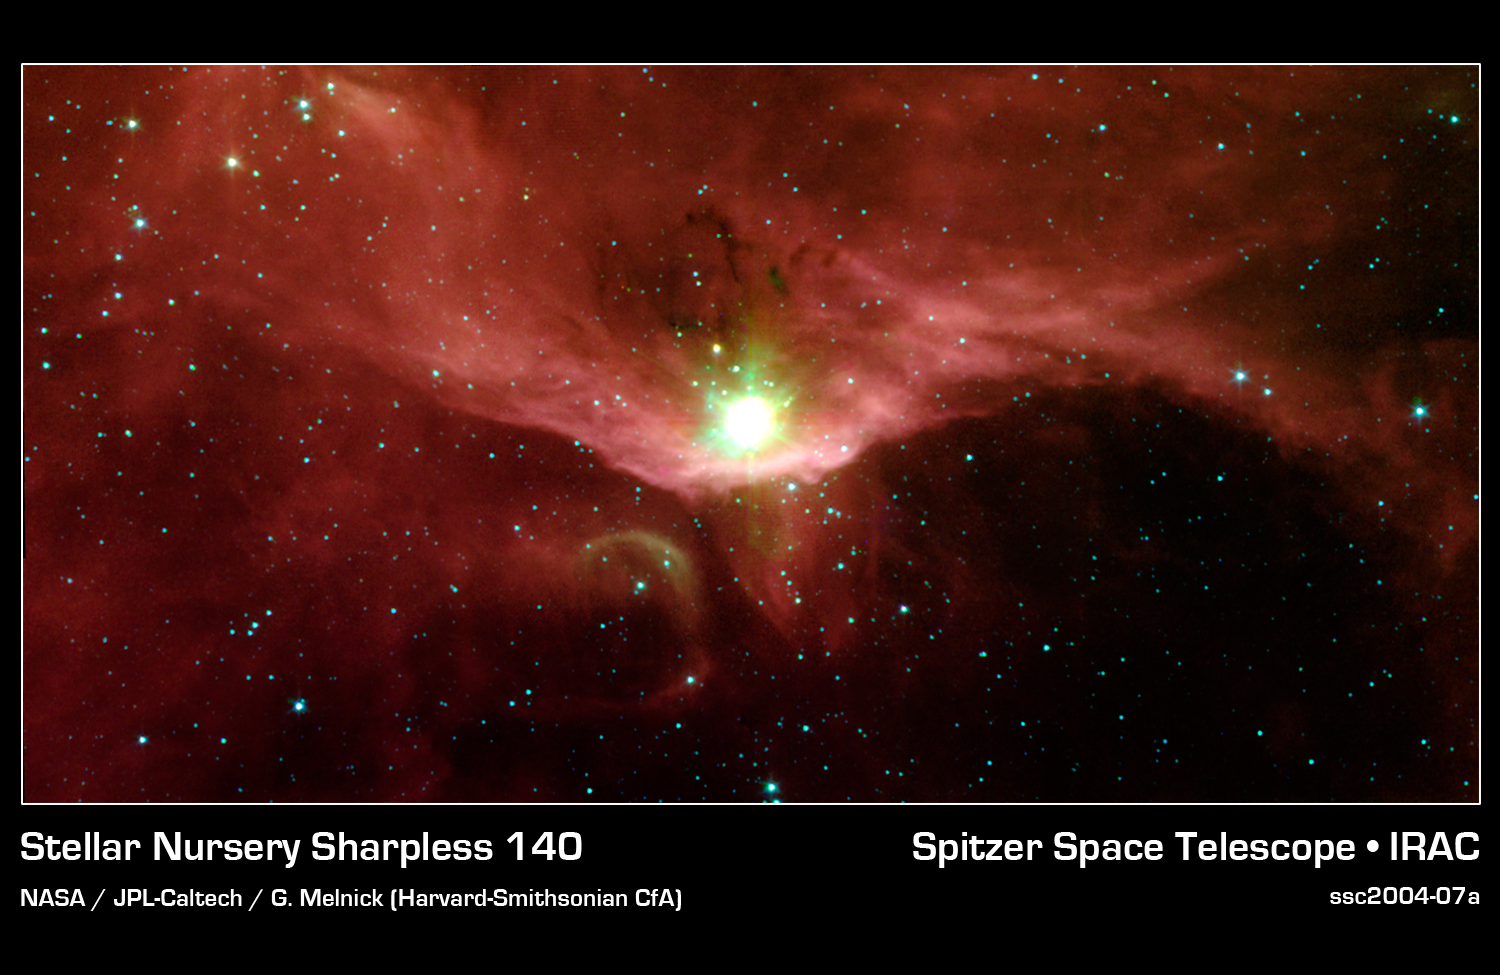

A Natal Microcosm

In the quest to better understand the birth of stars and the formation of new worlds, astronomers have used NASA's Spitzer Space Telescope to examine the massive stars contained in a cloudy region called Sharpless 140. This cloud is a fascinating microcosm of a star-forming region since it exhibits, within a relatively small area, all of the classic manifestations of stellar birth.

Sharpless 140 lies almost 3000 light-years from Earth in the constellation Cepheus. At its heart is a cluster of three deeply embedded young stars, which are each several thousand times brighter than the Sun. Though they are strikingly visible in this image from Spitzer's infrared array camera, they are completely obscured in visible light, buried within the core of the surrounding dust cloud.

The extreme youth of at least one of these stars is indicated by the presence of a stream of gas moving at high velocities. Such outflows are signatures of the processes surrounding a star that is still gobbling up material as part of its formation.

The bright red bowl, or arc, seen in this image traces the outer surface of the dense dust cloud encasing the young stars. This arc is made up primarily of organic compounds called polycyclic aromatic hydrocarbons, which glow on the surface of the cloud. Ultraviolet light from a nearby bright star outside of the image is "eating away" at these molecules. Eventually, this light will destroy the dust envelope and the masked young stars will emerge.

This image was taken on Oct. 11, 2003 and is composed of photographs obtained at four wavelengths: 3.6 microns (blue), 4.5 microns (green), 5.8 microns (orange) and 8 microns (red).

Credit: NASA/JPL-Caltech/G. Melnick (Harvard-Smithsonian CfA)